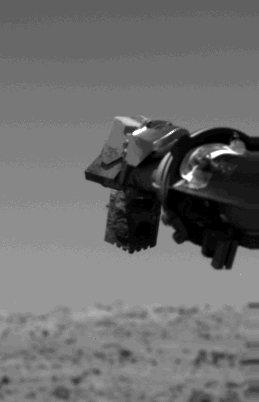

The Collector Head Of Viking Lander 1’s Surface Sampler

The collector head of Viking l’s surface sampler is full of Martian soil destined for the gas chromatograph mass spectrometer, the instrument which analyzes the surface material for the presence of organic molecules. The material was scooped out of the surface on August 3, but the sampler arm stopped operating while transporting it to the instrument. The Martian soil will be deposited into the instrument’s processor today. The surface sampler is operating properly, but the cause of last week’s problem is not yet known. This picture, taken Monday (August 9), was made for operational purposes, focusing on the collector head. Hence, the out-of-focus view of the Martian surface.

Credit: NASA/JPL